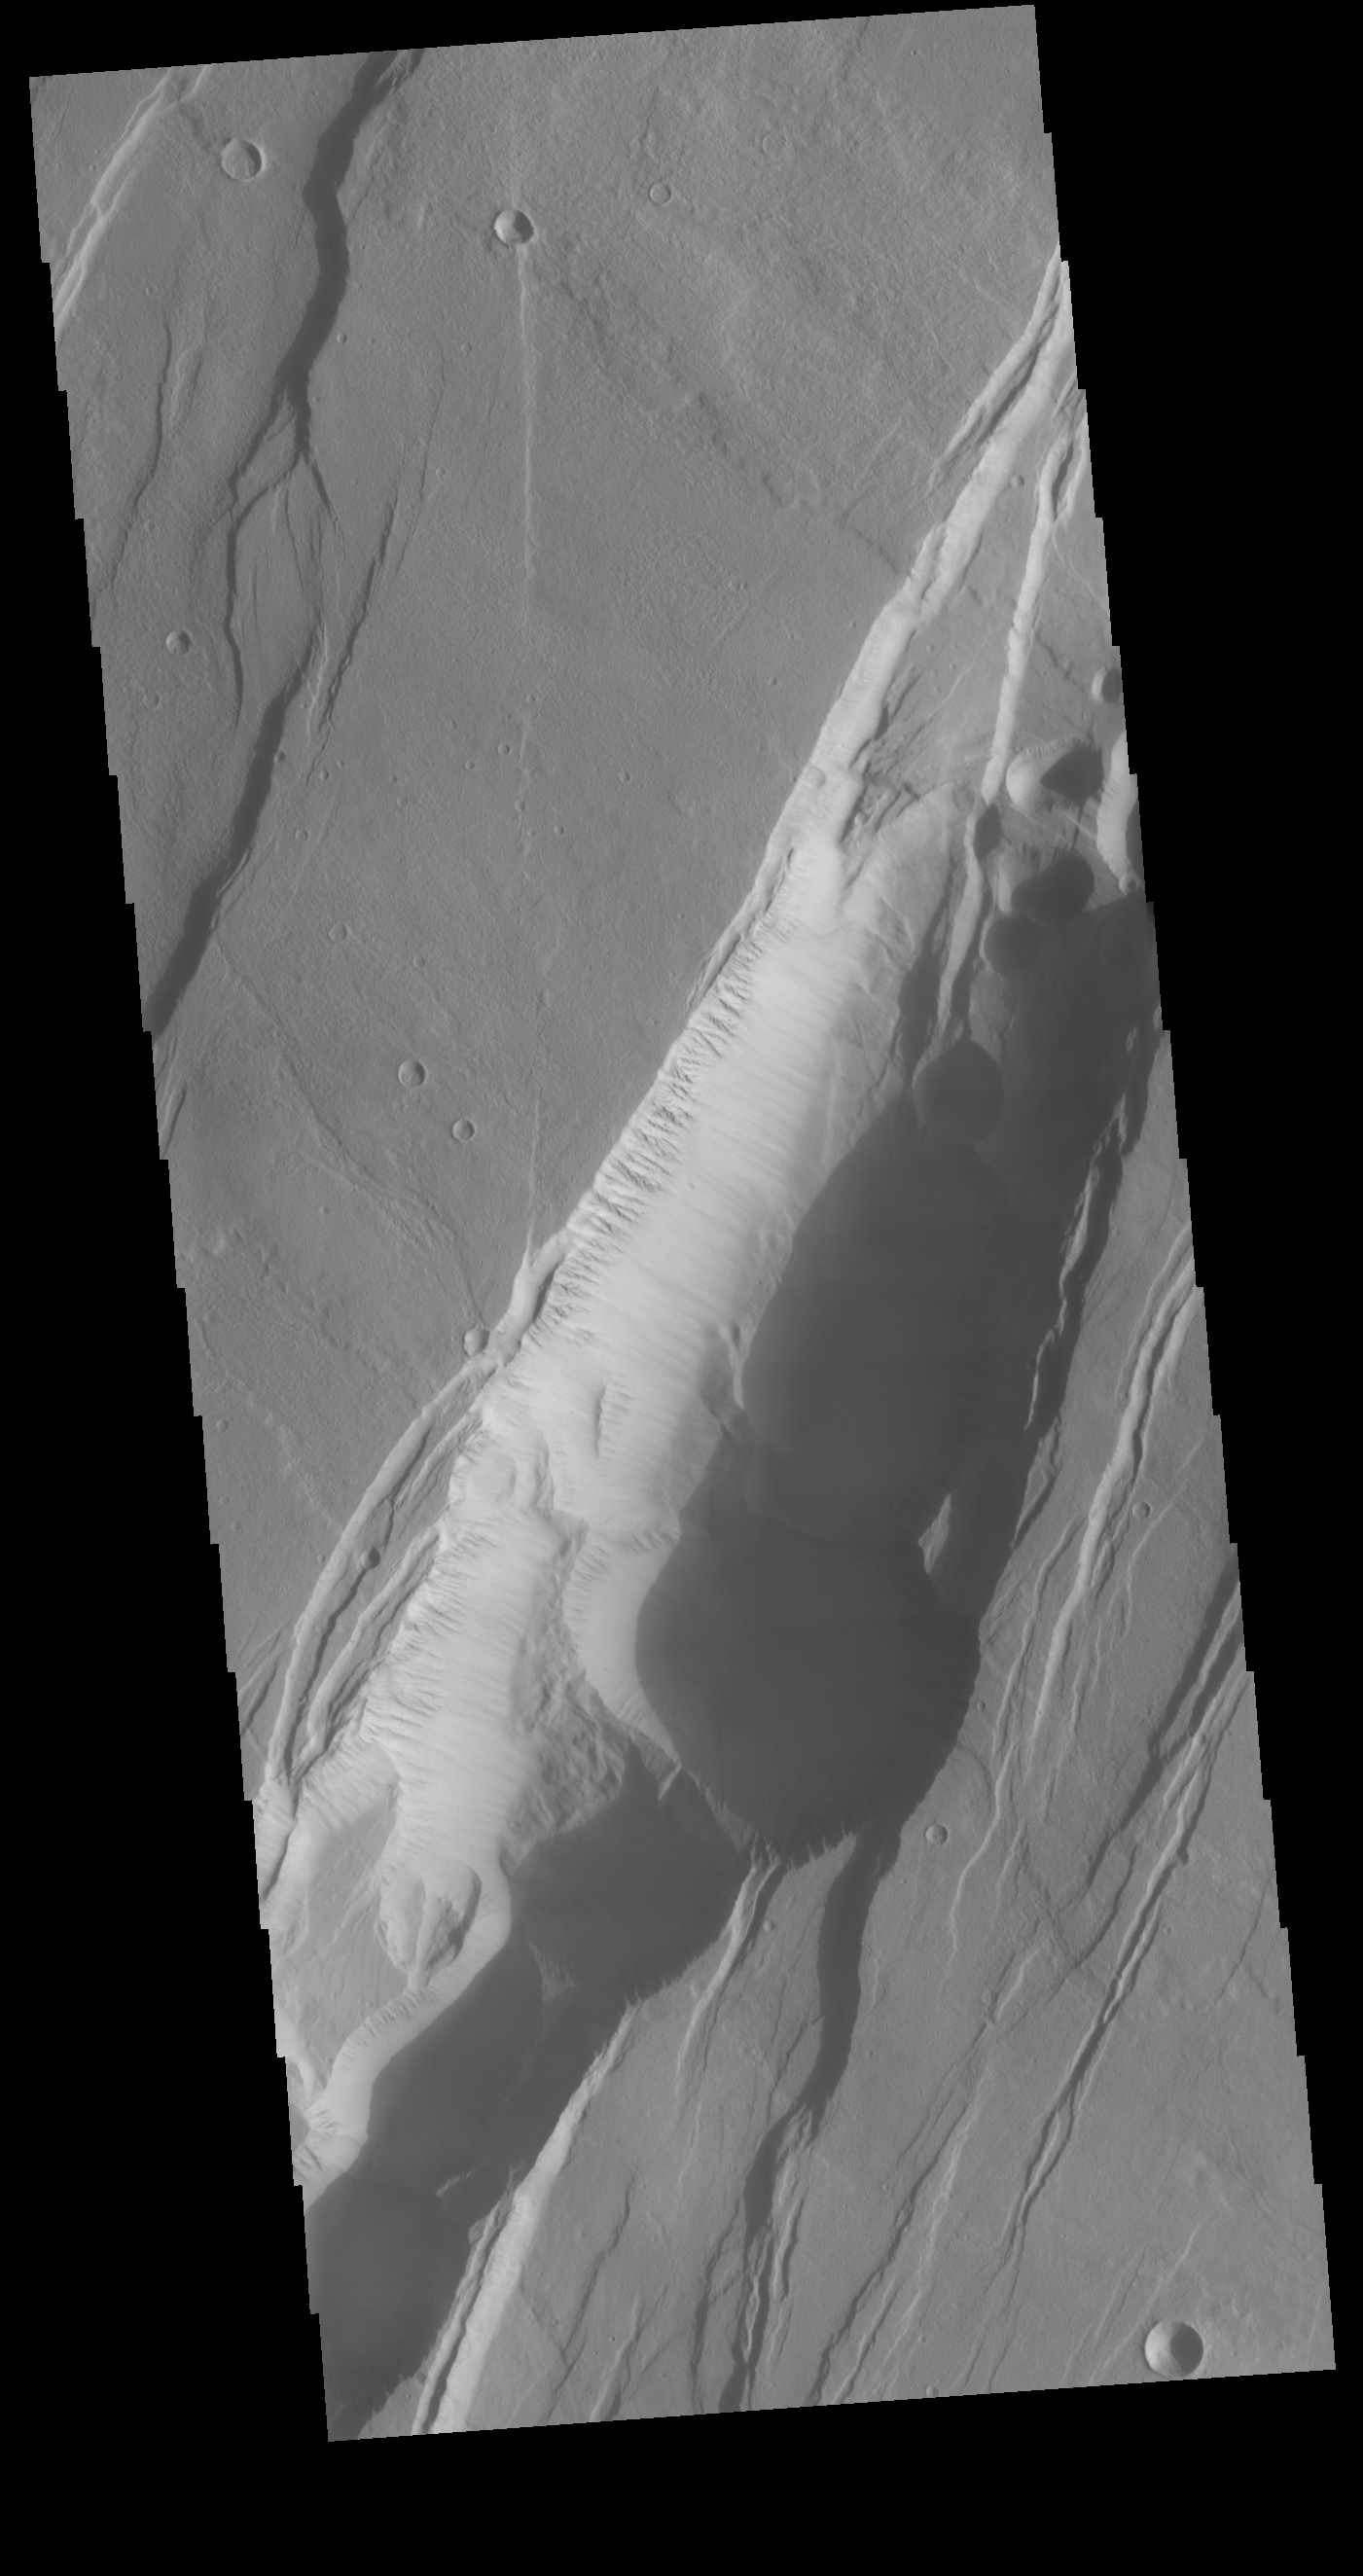

Phlegethon Catena

This VIS image is located on the eastern flank of Alba Mons. Linear faults and graben surround the volcano aligned north/south, intersecting and deflected around the summit. The large graben is called Phlegethon Catena. The term catena means a string of craters or circular depressions. The depressions in this image were likely formed by the collapse of the preexisting surface into a subsurface void. Graben are caused by blocks of material that drop down along paired faults.

Credit: NASA/JPL-Caltech/ASU